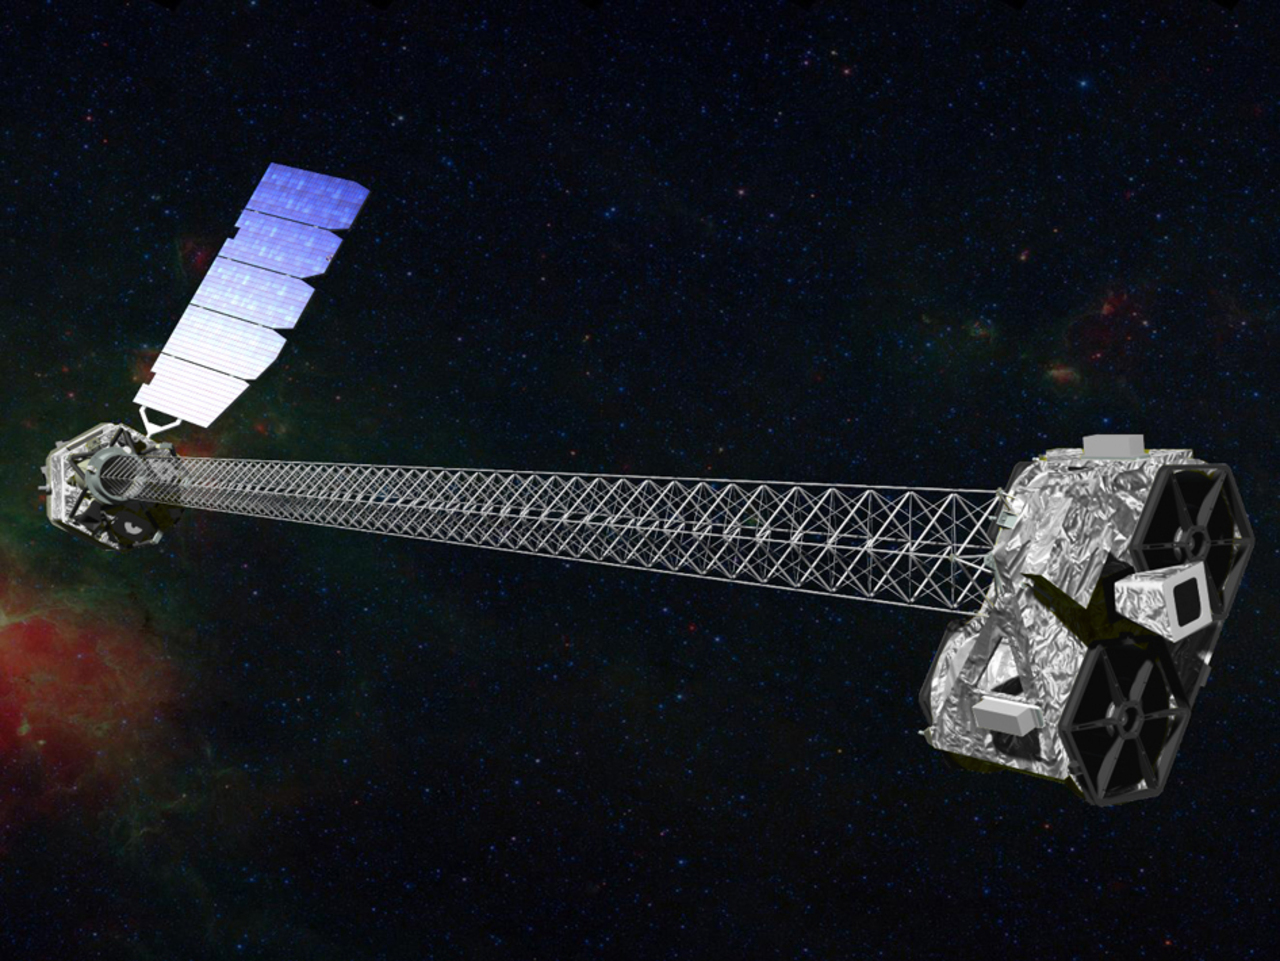

Artist's Concept of NuSTAR

Artist's concept of NuSTAR in orbit. NuSTAR has a 10-m (30') mast that was deployed after launch to separate the optics modules (right) from the detectors in the focal plane (left). The spacecraft, which controls NuSTAR's pointings, and the solar panels are with the focal plane. NuSTAR has two identical optics modules in order to increase sensitivity.

Credit: NASA/JPL-Caltech